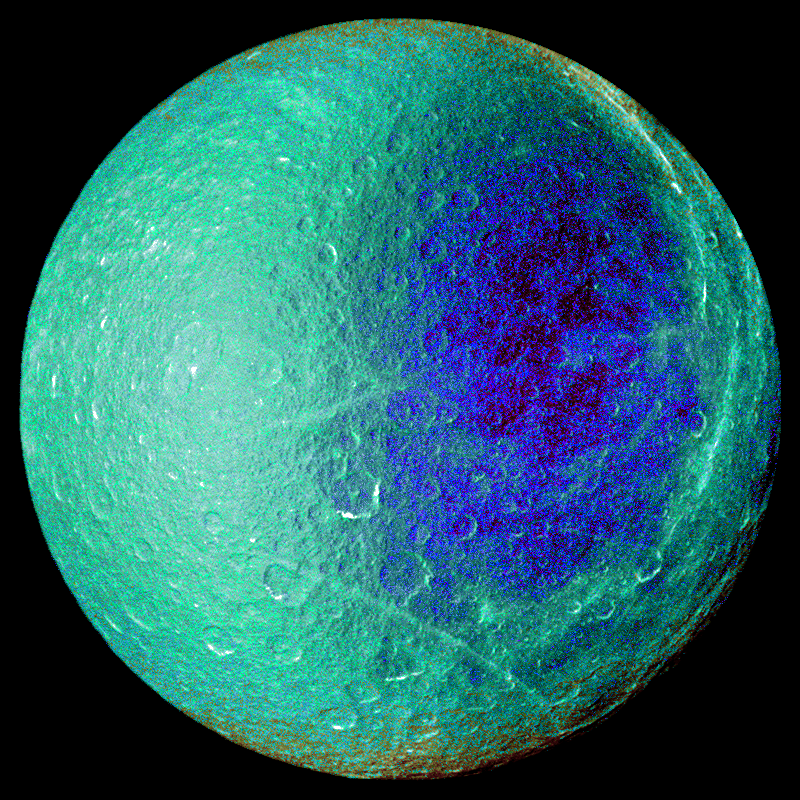

False-Color Rhea

Hemispheric color differences on Saturn’s moon Rhea are apparent in this false-color view from NASA’s Cassini spacecraft. This image shows the side of the moon that always faces the planet.

In this image, the left half of the visible disk of Rhea faces in the direction of Rhea’s orbital motion around Saturn, while the right side faces the trailing direction. It is not unusual for large icy Saturnian satellites to exhibit hemispheric albedo (reflectivity) and color differences. These differences are likely related to systematic regional changes in surface composition or the sizes and mechanical structure of grains making up the icy soil. Such large-scale variations can arise from numerous processes, such as meteoritic debris preferentially hitting one side of Rhea. The differences can also arise from “magnetic sweeping,” a process that happens when ions that are trapped in Saturn’s magnetic field drag over and implant themselves in Rhea’s icy surface. The slightly reddish false-color hues near Rhea’s poles identify subtle composition changes that might be caused by differences in the surface exposure to meteoric debris falling into the moon or implantation of ions. These differences could vary by latitude. They suggest that at least some of the color differences are exogenic, or derived externally.

This view was captured during Cassini’s March 2, 2010 flyby of Rhea. To create the false-color view, ultraviolet, green and infrared images were combined into a single picture that isolates and maps regional color differences. This “color map” was then superimposed over a clear-filter image that preserves the relative brightness across the body.

For other false-color views of this moon, see PIA08871, PIA08120 and PIA07769.

This view looks toward the Saturn-facing side of Rhea (1528 kilometers, 949 miles across). North is up. The images were taken with the Cassini spacecraft wide-angle camera. The view was acquired at a distance of approximately 35,000 kilometers (22,000 miles) from Rhea and at a sun-Rhea-spacecraft, or phase, angle of 3 degrees. Image scale is 2 kilometers (1 mile) per pixel.

The Cassini-Huygens mission is a cooperative project of NASA, the European Space Agency and the Italian Space Agency. The Jet Propulsion Laboratory, a division of the California Institute of Technology in Pasadena, manages the mission for NASA’s Science Mission Directorate in Washington. The Cassini orbiter and its two onboard cameras were designed, developed and assembled at JPL. The imaging team is based at the Space Science Institute, Boulder, Colo.

Credit: NASA/JPL/Space Science Institute